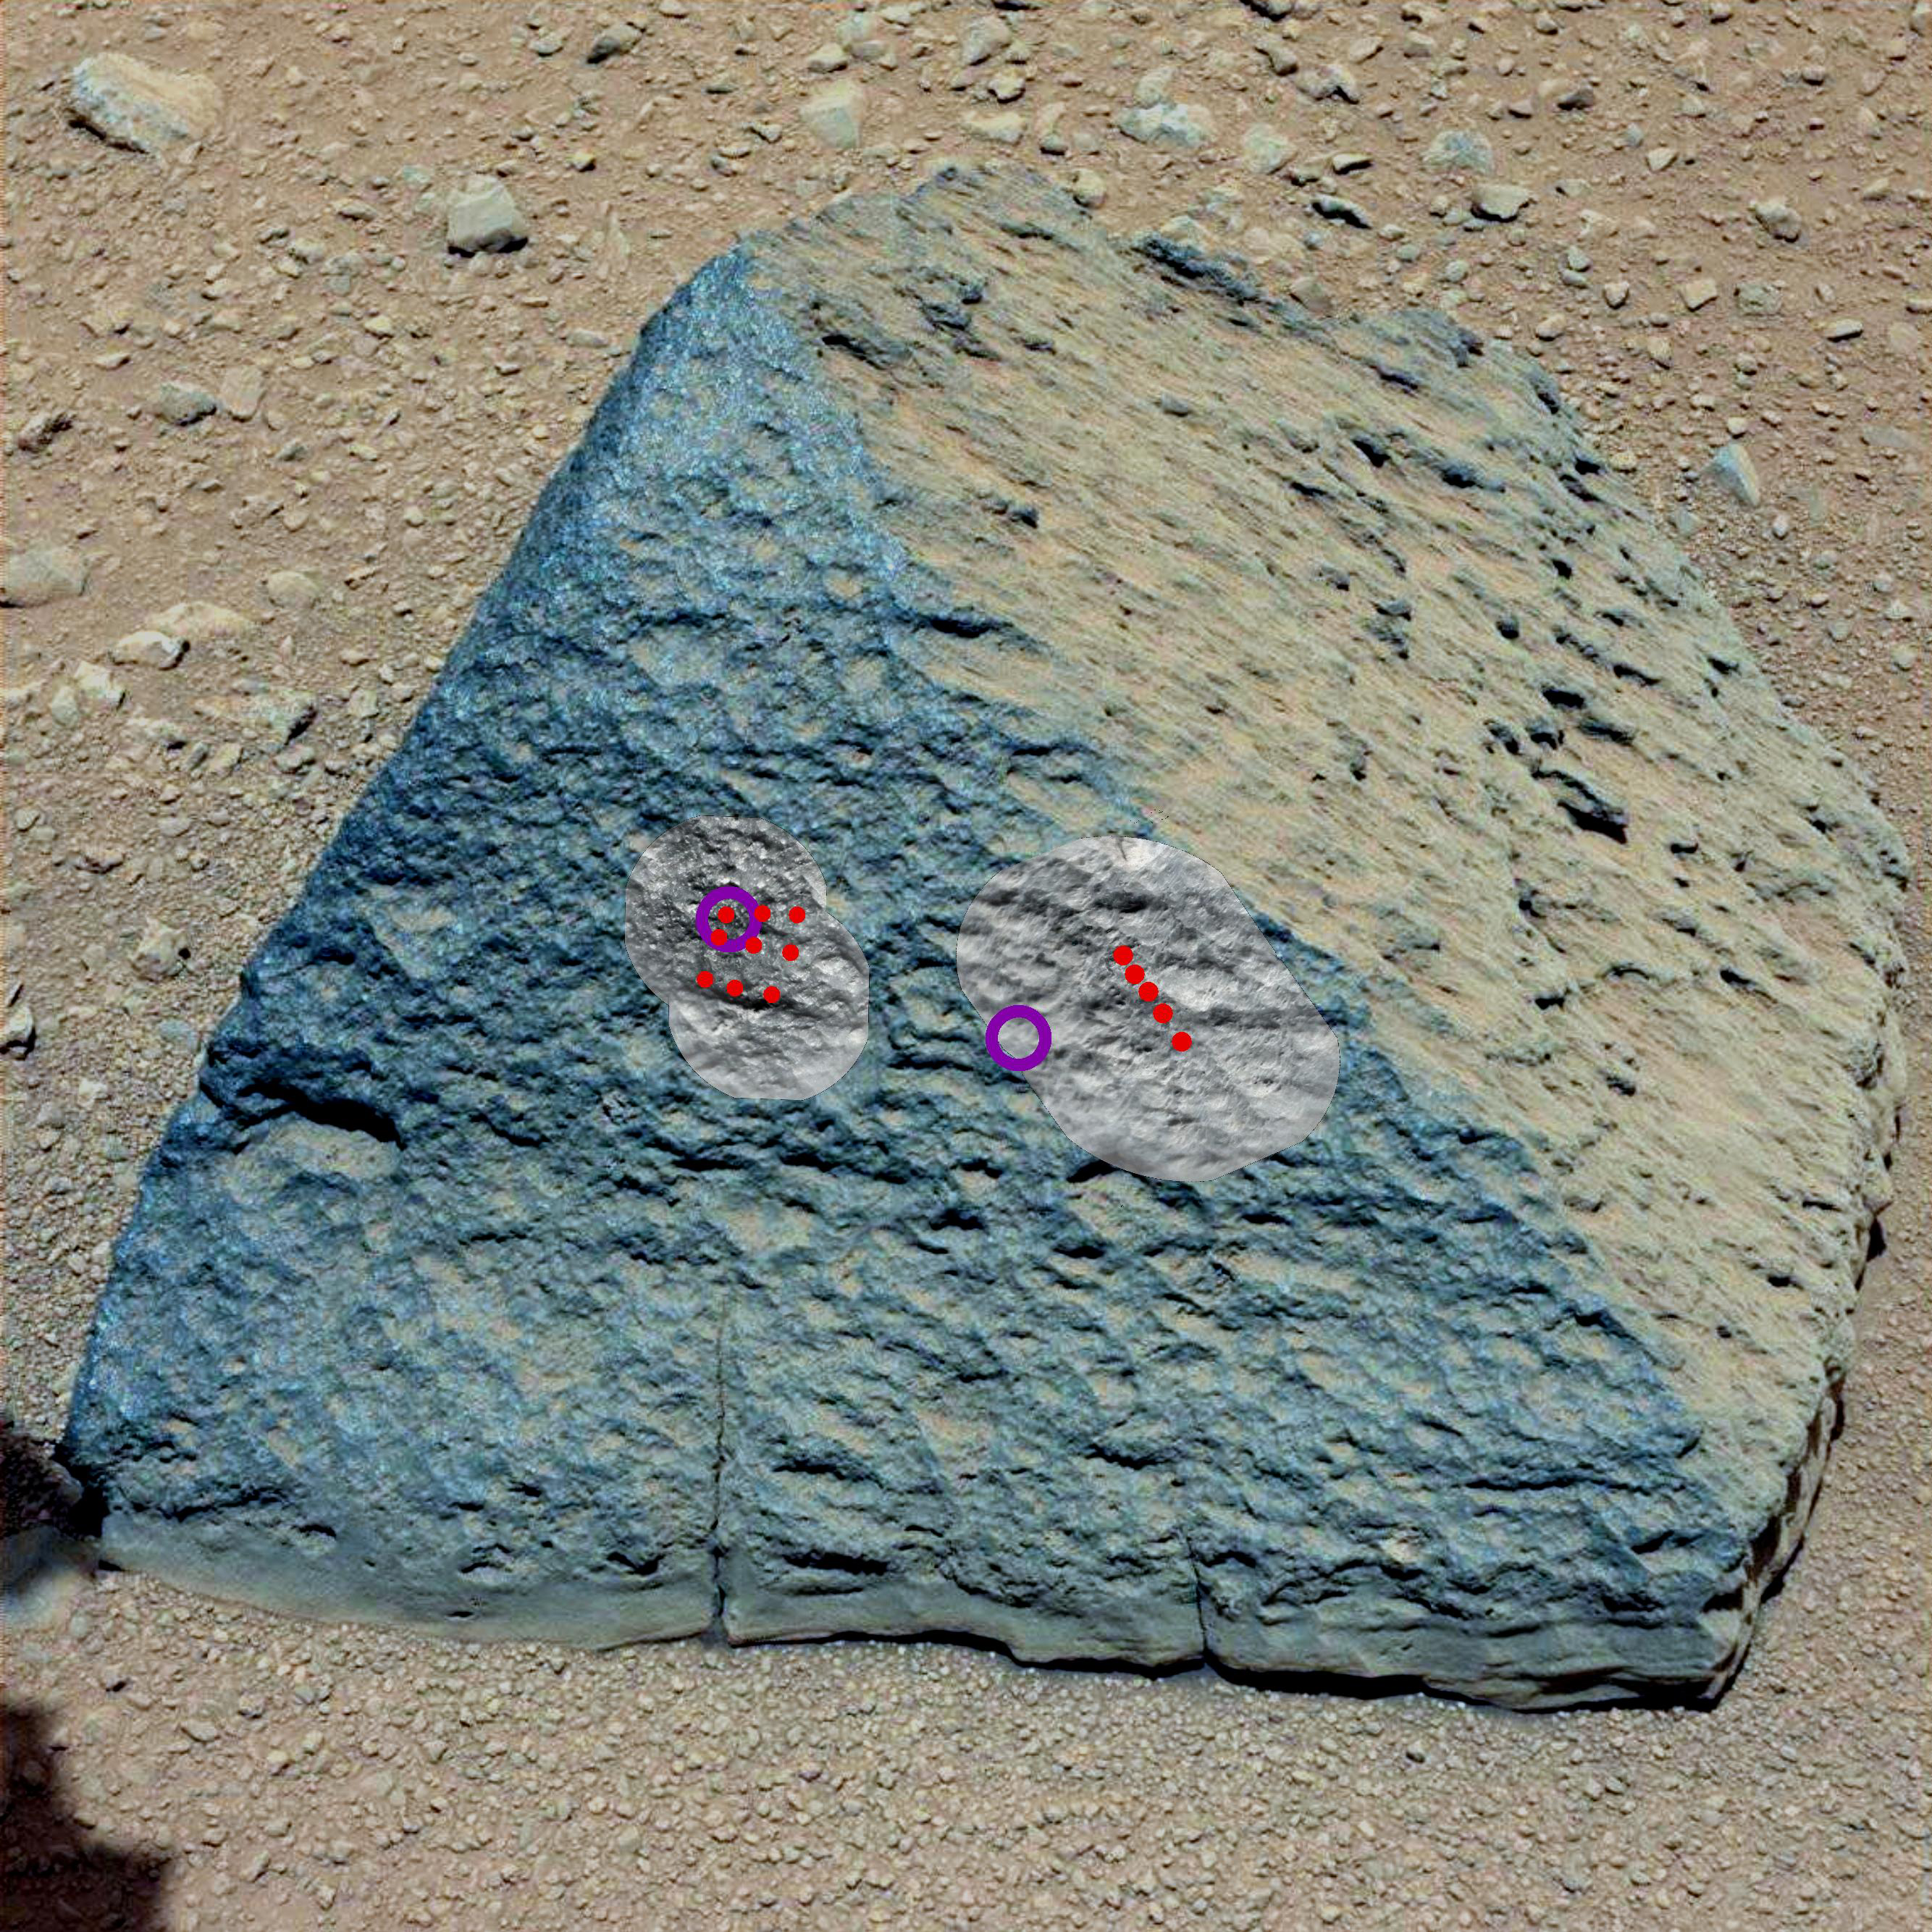

Target: Jake Matijevic Rock

Unannotated version

This image shows where NASA’s Curiosity rover aimed two different instruments to study a rock known as “Jake Matijevic.” The red dots are where the Chemistry and Camera (ChemCam) instrument zapped it with its laser on Sept. 21, 2012, and Sept. 24, 2012, which were the 45th and 48th sol, or Martian day of operations. The circular black and white images were taken by ChemCam to look for the pits produced by the laser. The purple circles indicate where the Alpha Particle X-ray Spectrometer trained its view.

This image was obtained by Curiosity’s Mast Camera on Sept. 21, 2012 PDT (Sept. 22 UTC), or sol 46.

Scientists white-balanced the color in this view to increase the inherent differences visible within the rock.

JPL manages the Mars Science Laboratory/Curiosity for NASA’s Science Mission Directorate in Washington. The rover was designed, developed and assembled at JPL, a division of the California Institute of Technology in Pasadena.

Credit: NASA/JPL-Caltech/MSSS